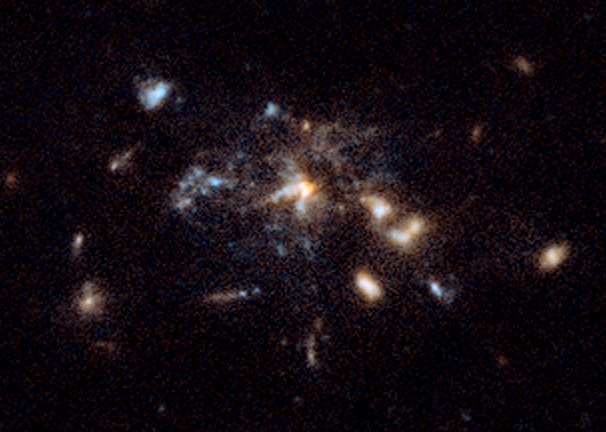

Spiderweb Galaxy Detail

Object Name: MRC 1138-262, Spiderweb Galaxy, B1 1138-26
Object Description: Galaxy Protocluster
Instrument: HST/ACS/WFC
Filters: F475W (SDSS g) and F814W (I)

This image is a composite of many separate exposures made by the ACS instrument on the Hubble Space Telescope using several different filters. Two filters were used to sample broad and narrow wavelength ranges. The color results from assigning different hues (colors) to each monochromatic image. In this case, the assigned colors are: Blue: F475W (SDSS g) Green: F475W (SDSS g) + F814W (I) Red: F814W (I)

Credit: NASA, ESA, G. Miley and R. Overzier (Leiden Observatory), and the ACS Science Team